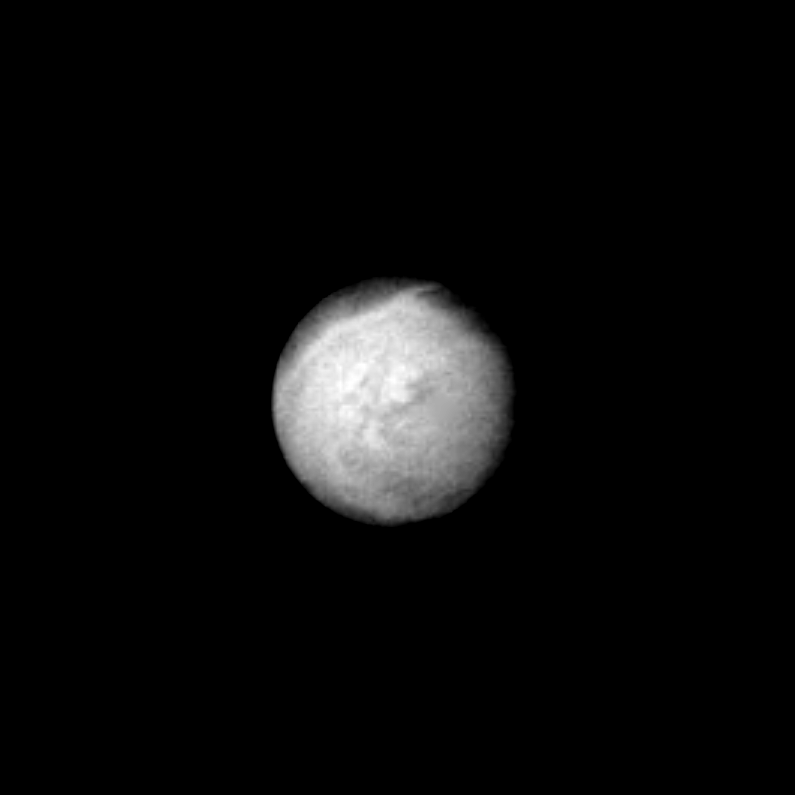

Triton – Neptune’s Largest Satellite

Already intriguing patterns of unknown origin appear on the surface of Neptune’s largest satellite, Triton, in this image returned by Voyager 2. The image was taken Aug. 22, 1989, from a distance of 4 million km (2.5 million miles). Voyager images show that Triton’s diameter is about 2,720 kn (1,690 miles), and that it is one of the brightest objects in the solar system, reflecting about 70 percent of the sunlight that strikes it. This is the hemisphere of Triton that always faces away from Neptune. The south pole is near the bottom of the image. Triton’s rotation axis is tilted so that the latitude at the center of the disk is 55 degrees south. Dark regions at the top of the disk extend from roughly the equator to beyond 20 degrees north. The margin between the bright and dark regions varies with longitude around the satellite. The gray, featureless area just to the right of the center of the disk is due to a reseau (reticule mark) in the camera. Voyager 2 will make its closest approach to Triton on Aug. 25, when it will pass within 40,000 km (25,000 miles) of the satellite. The Voyager Mission is conducted by JPL for NASA’s Office of Space Science and Applications.

Credit: NASA/JPL